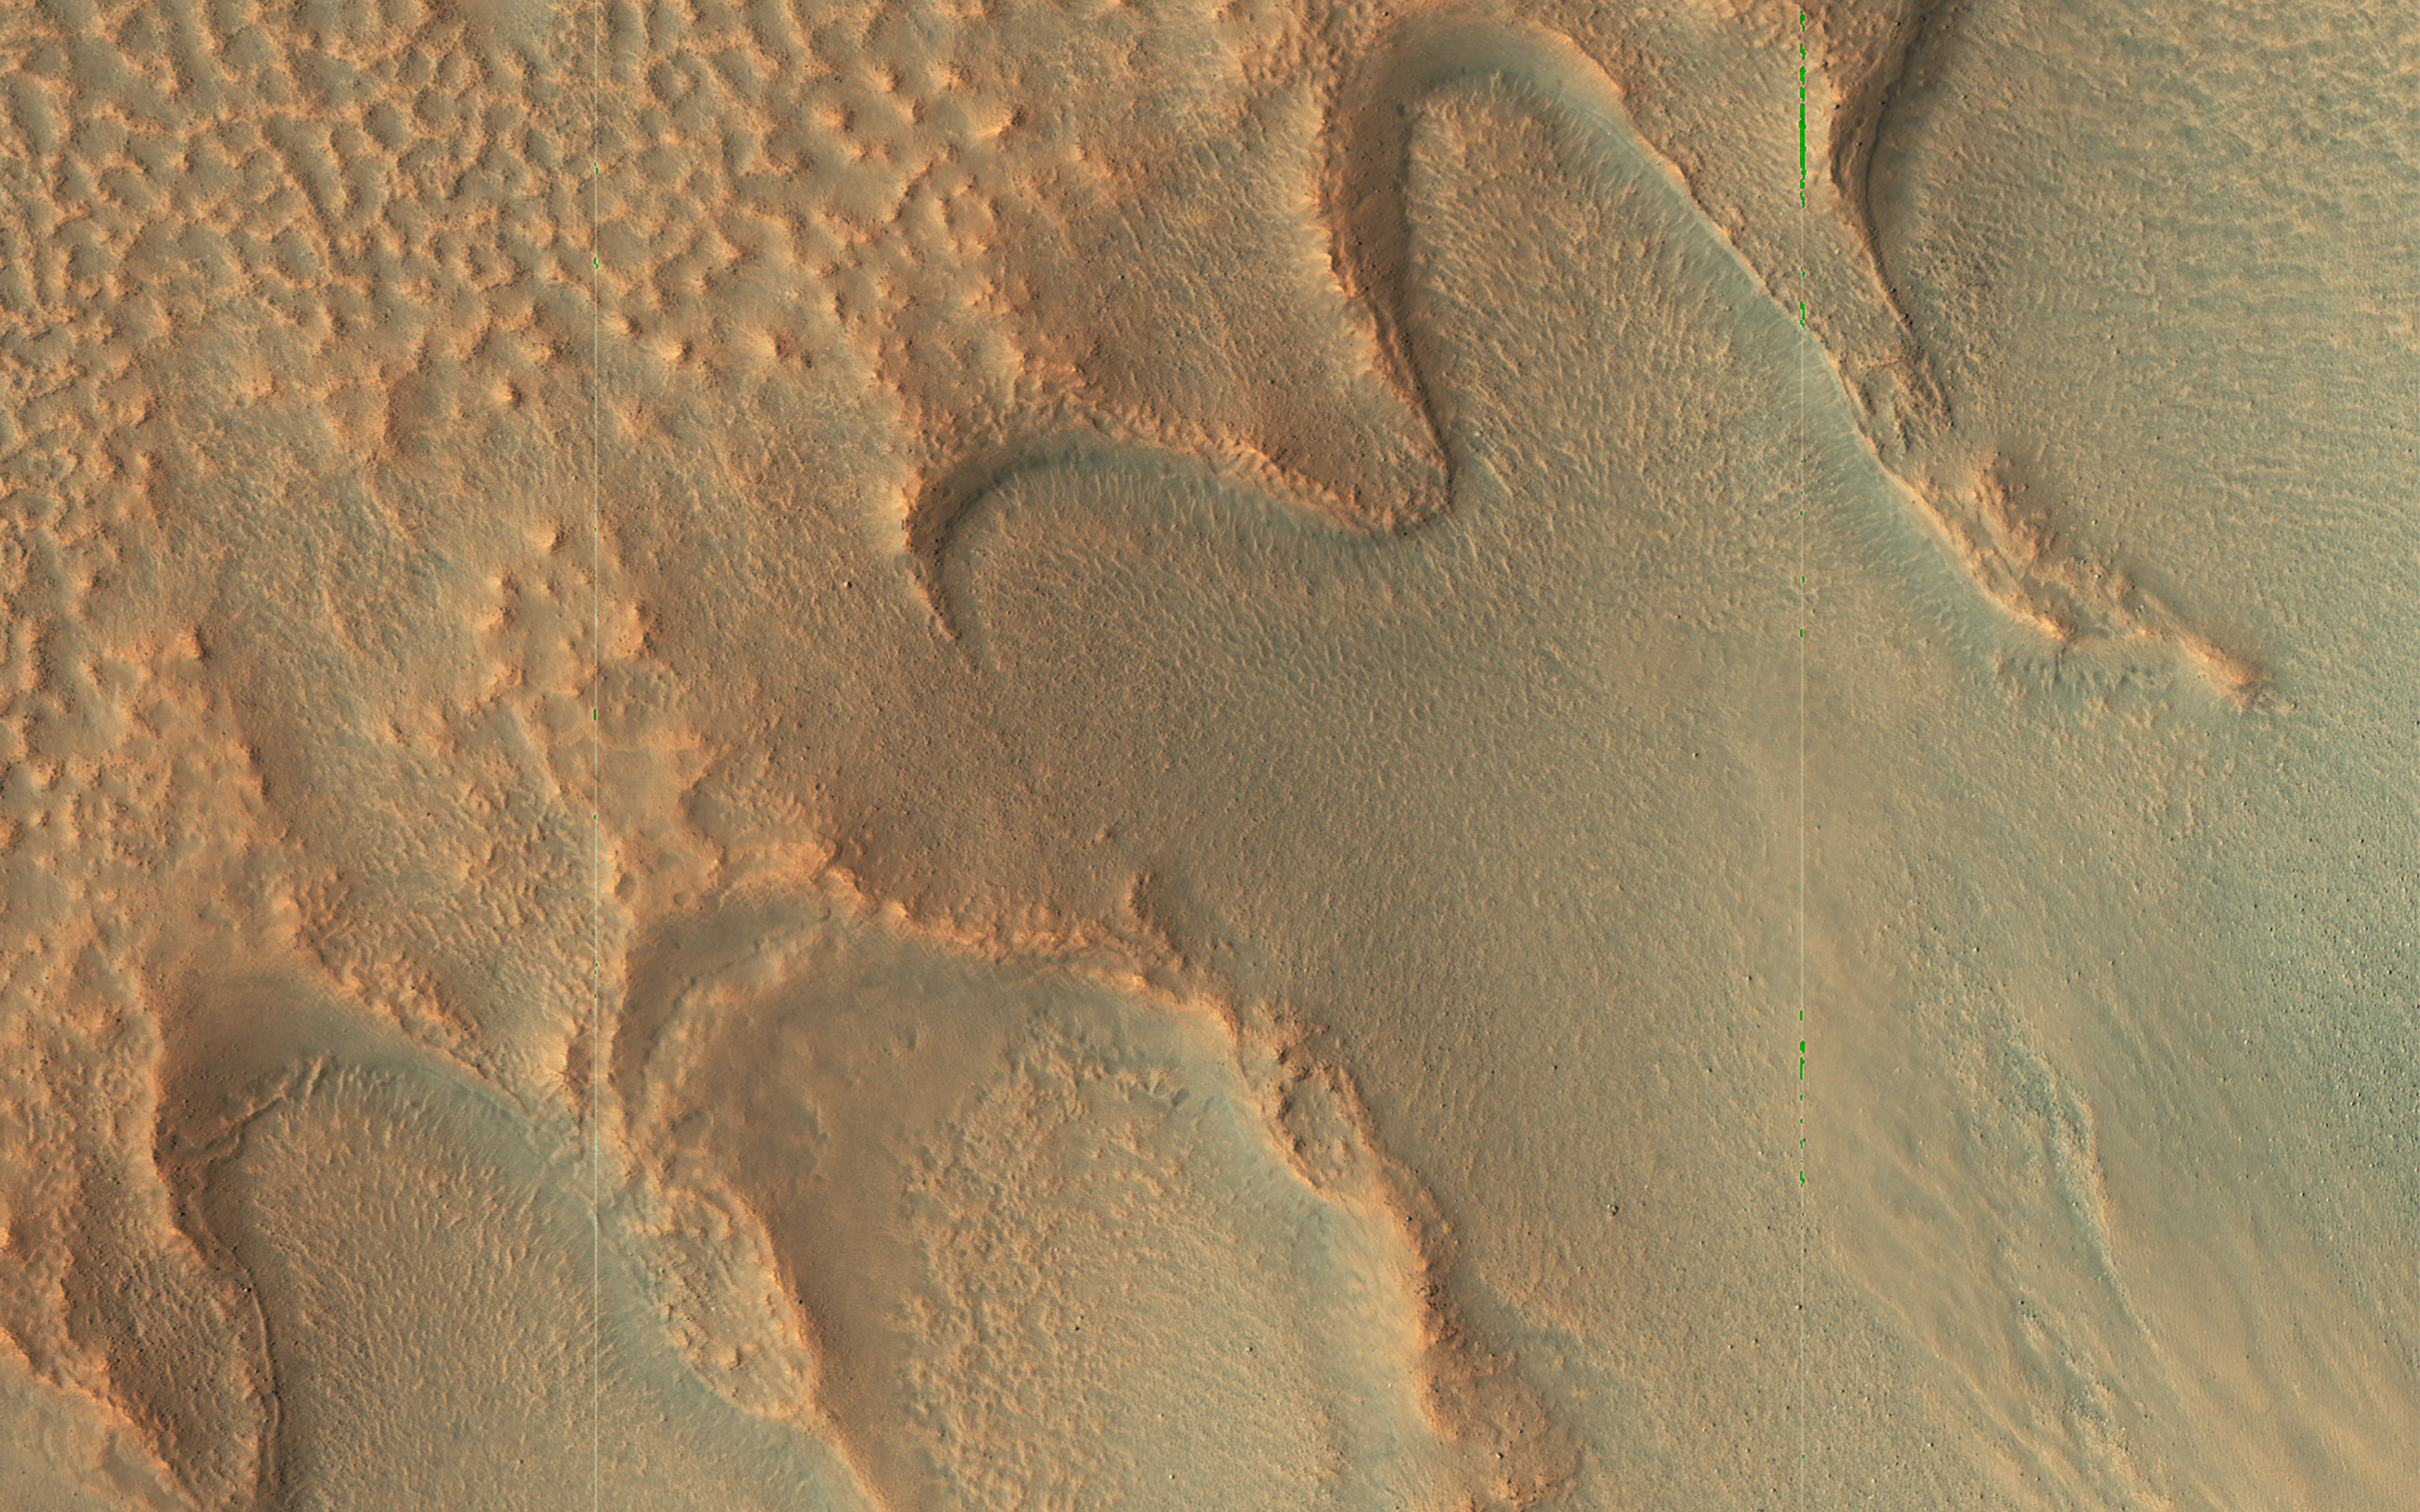

The Writing is on the Wall

These U-shaped ridges along this crater’s interior wall provide clues to an ice-rich past. The curved, scalloped ridges, called moraines, are made up of rocks that the glacier collected as it moved downslope.

Even after the ice disappears, the glacial moraines remain, marking the furthest extent (or end) of the glacier. The parallel linear ridges on the wall may mark past levels of the glacier. Although glaciers move slowly, ice is a very powerful way to modify the surface of a planet.

The map is projected here at a scale of 50 centimeters (19.7 inches) per pixel. (The original image scale is 60.9 centimeters [24.0 inches] per pixel [with 2 x 2 binning]; objects on the order of 183 centimeters [72.0 inches] across are resolved.) North is up.

The University of Arizona, in Tucson, operates HiRISE, which was built by Ball Aerospace & Technologies Corp., in Boulder, Colorado. NASA’s Jet Propulsion Laboratory, a division of Caltech in Pasadena, California, manages the Mars Reconnaissance Orbiter Project for NASA’s Science Mission Directorate, Washington.

Credit: NASA/JPL-Caltech/University of Arizona